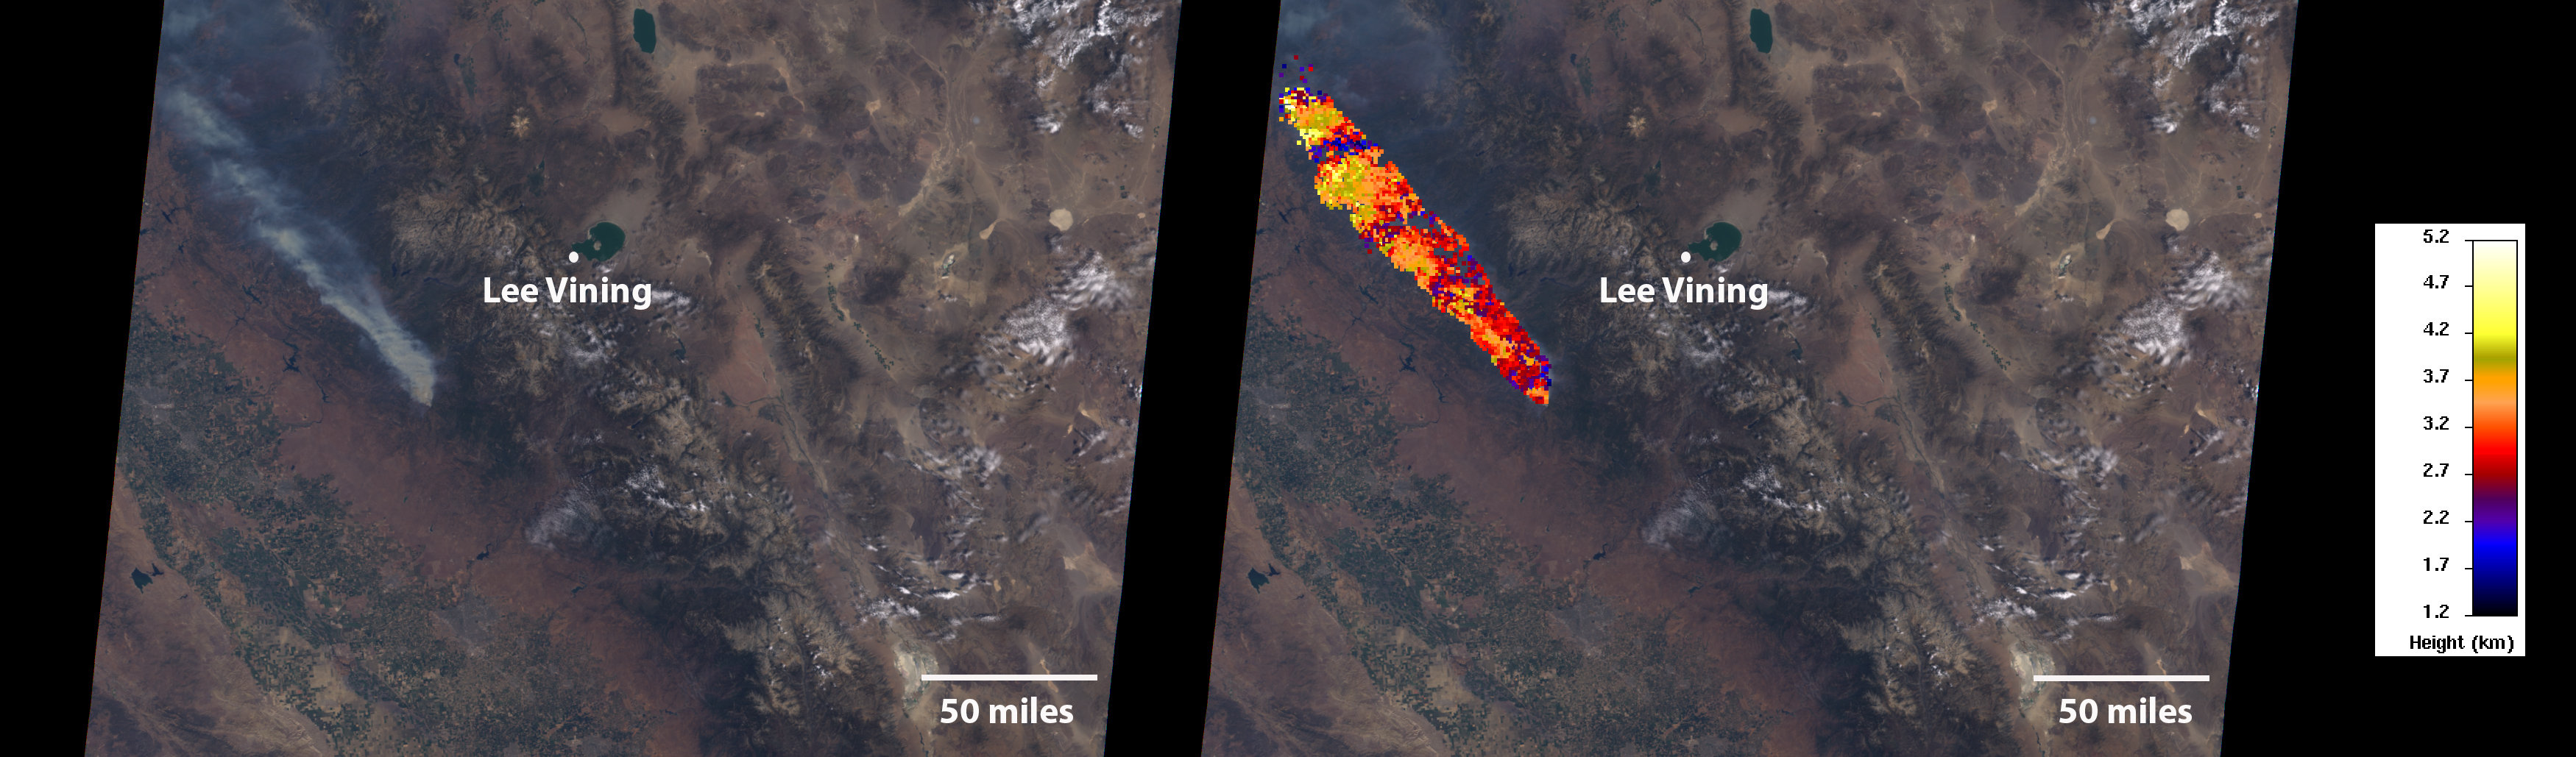

MISR Images Oak Fire Near Yosemite

On July 24, 2022, the Multi-angle Imaging SpectroRadiometer (MISR) instrument aboard NASA’s Terra satellite captured data on a smoke plume from the Oak Fire burning near Yosemite National Park in California. As of July 26, the Oak Fire had scorched more than 18,000 acres (7,284 hectares) and was 26% contained, with thousands of residents under evacuation orders. Hot, dry air, along with vegetation parched from years of drought, fueled the fire’s rapid spread.

The MISR instrument contains nine cameras that view Earth at different angles. The left panel in the image above shows an image captured by MISR’s nadir (downward-pointing) camera of a smoke plume from the fire. Although the fire was burning near Yosemite at the time, it wasn’t a threat to the national park. The panel on the right indicates the height of various parts of the plume as measured by several of MISR’s cameras. Yellow areas are higher than the red and blue regions in the smoke plume. The height of the plume top near the active fire was about 17,060 feet (5,200 meters), or roughly 3 miles (nearly 5 kilometers).

In general, higher-altitude plumes transport smoke greater distances from the source, impacting communities downwind. On the day the images were captured, unhealthy-to-hazardous air quality was reported in the area around Lake Tahoe and Truckee, about 125 miles (200 kilometers) north of the fire.

MISR researchers calculate smoke plume height using the publicly available MISR INteractive eXplorer (MINX) software tool. A global database of fire plumes observed by MISR is available here.

MISR was built and is managed by NASA’s Jet Propulsion Laboratory in Southern California for the agency’s Science Mission Directorate in Washington. The Terra spacecraft is managed by NASA’s Goddard Space Flight Center in Greenbelt, Maryland. The MISR data was obtained from the NASA Langley Research Center Atmospheric Science Data Center in Hampton, Virginia. JPL is a division of Caltech in Pasadena.

Credit: NASA/GSFC/LaRC/JPL-Caltech, MISR Team